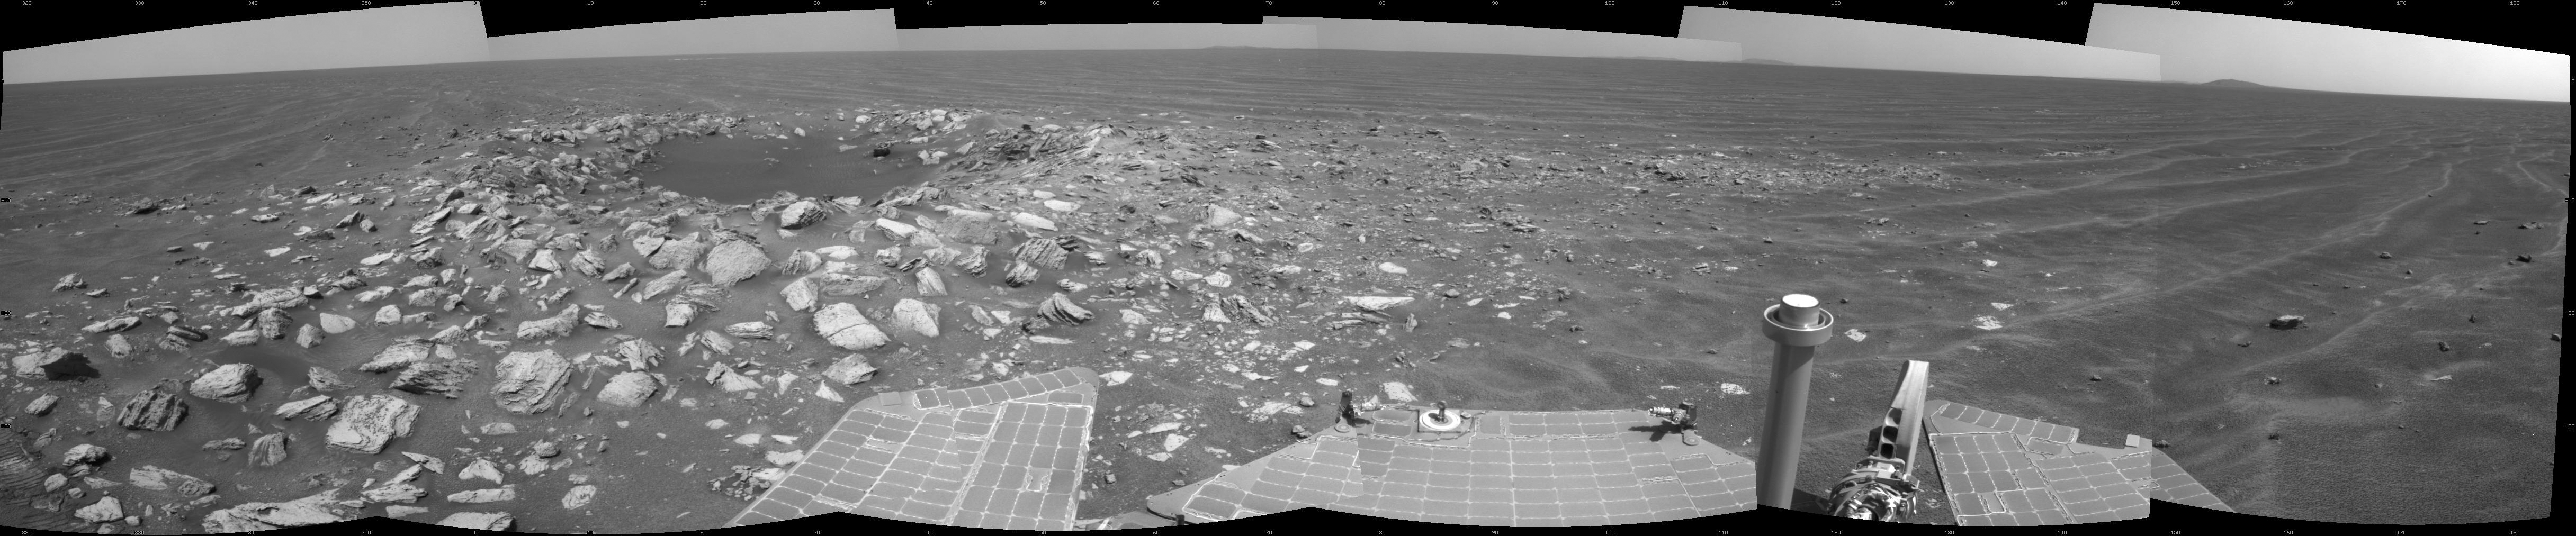

Opportunity Beside a Small, Young Crater

NASA’s Mars Exploration Rover Opportunity used its navigation camera to take the exposures combined into this view of a wee crater, informally named “Skylab,” along the rover’s route. The component images were taken during the 2,594th Martian day, or sol, of the rover’s work on Mars (May 12, 2011), after Opportunity had driven 239 feet (72.7 meters) that sol.

This is a young crater about 30 feet (9 meters) in diameter. How young? The blocks of material ejected from the crater-digging impact sit on top of the sand ripples near the crater. This suggests, from the estimated age of the area’s sand ripples, that the crater was formed within the past 100,000 years. The dark sand inside the crater attests to the mobility of fine sand in the recent era in this Meridiani Planum region of Mars.

The view spans 216 degrees of the compass, from northwest on the right to south on the right. It is presented as a cylindrical projection.

Opportunity successfully completed its three-month prime mission on Mars in April 2004 and has continued in bonus extended missions since then. NASA’s Jet Propulsion Laboratory, a division of the California Institute of Technology in Pasadena, manages the Mars Exploration Rover Project for the NASA Science Mission Directorate, Washington.

Credit: NASA/JPL-Caltech